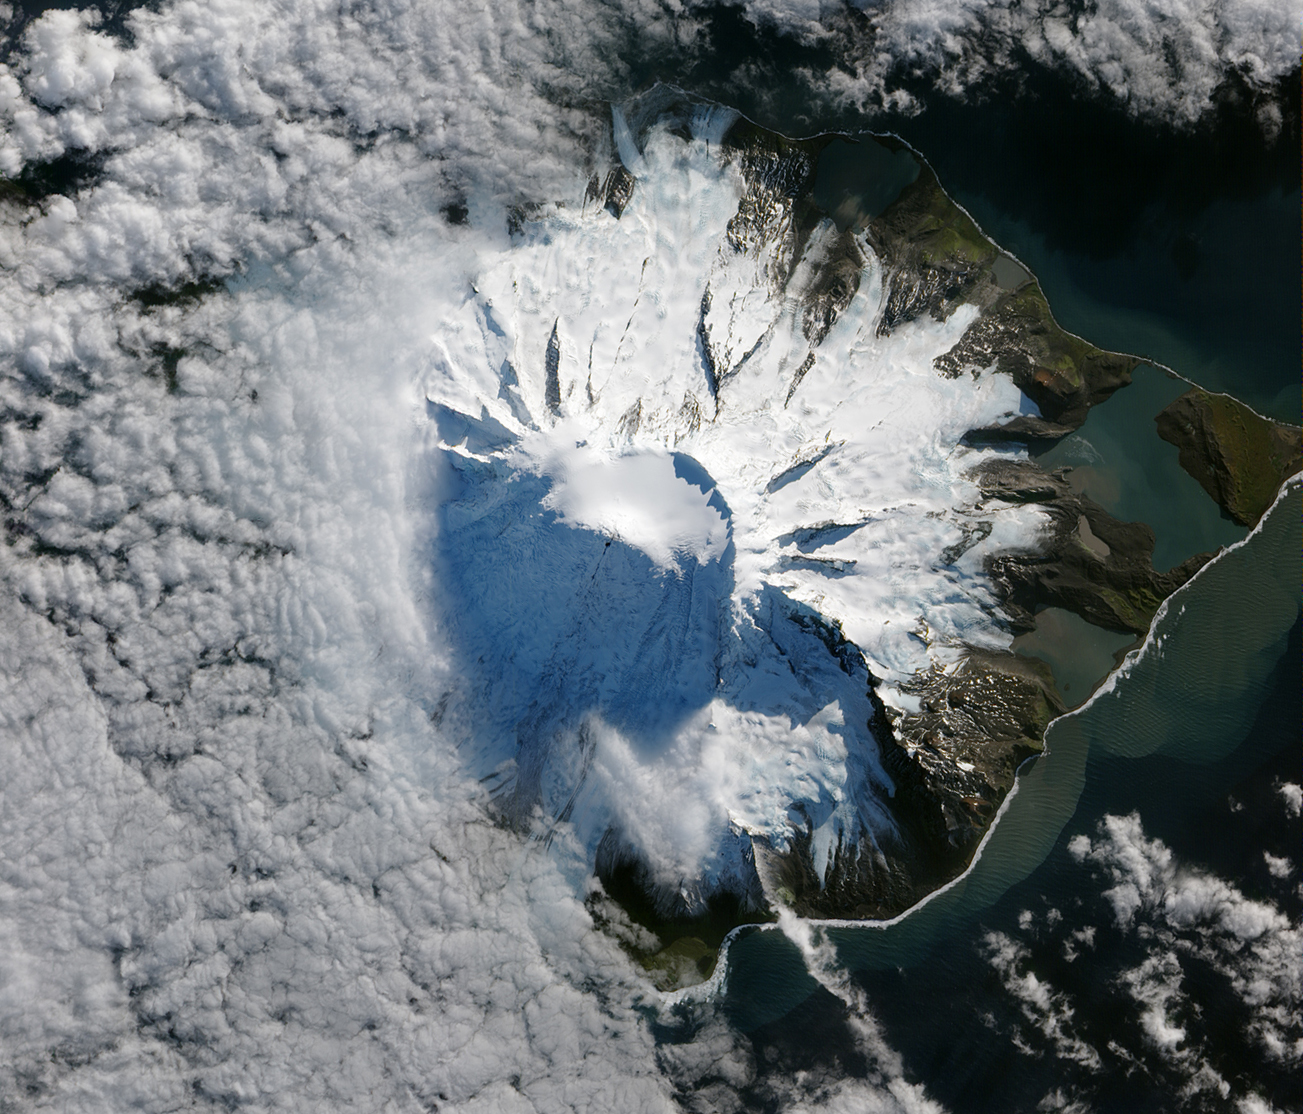

Lava Flow on Mawson Peak, Heard Island

In October 2012, satellites measured subtle signals that suggested volcanic activity on remote Heard Island. These images, captured several months later, show proof of an eruption on Mawson Peak. By April 7, 2013, Mawson's steep-walled summit crater had filled, and a trickle of lava had spilled down the volcano’s southwestern flank. On April 20, the lava flow remained visible and had even widened slightly just below the summit. These natural-color images were collected by the Advanced Land Imager (ALI) on the Earth Observing-1 (EO-1) satellite.

Credit: NASA Earth Observatory